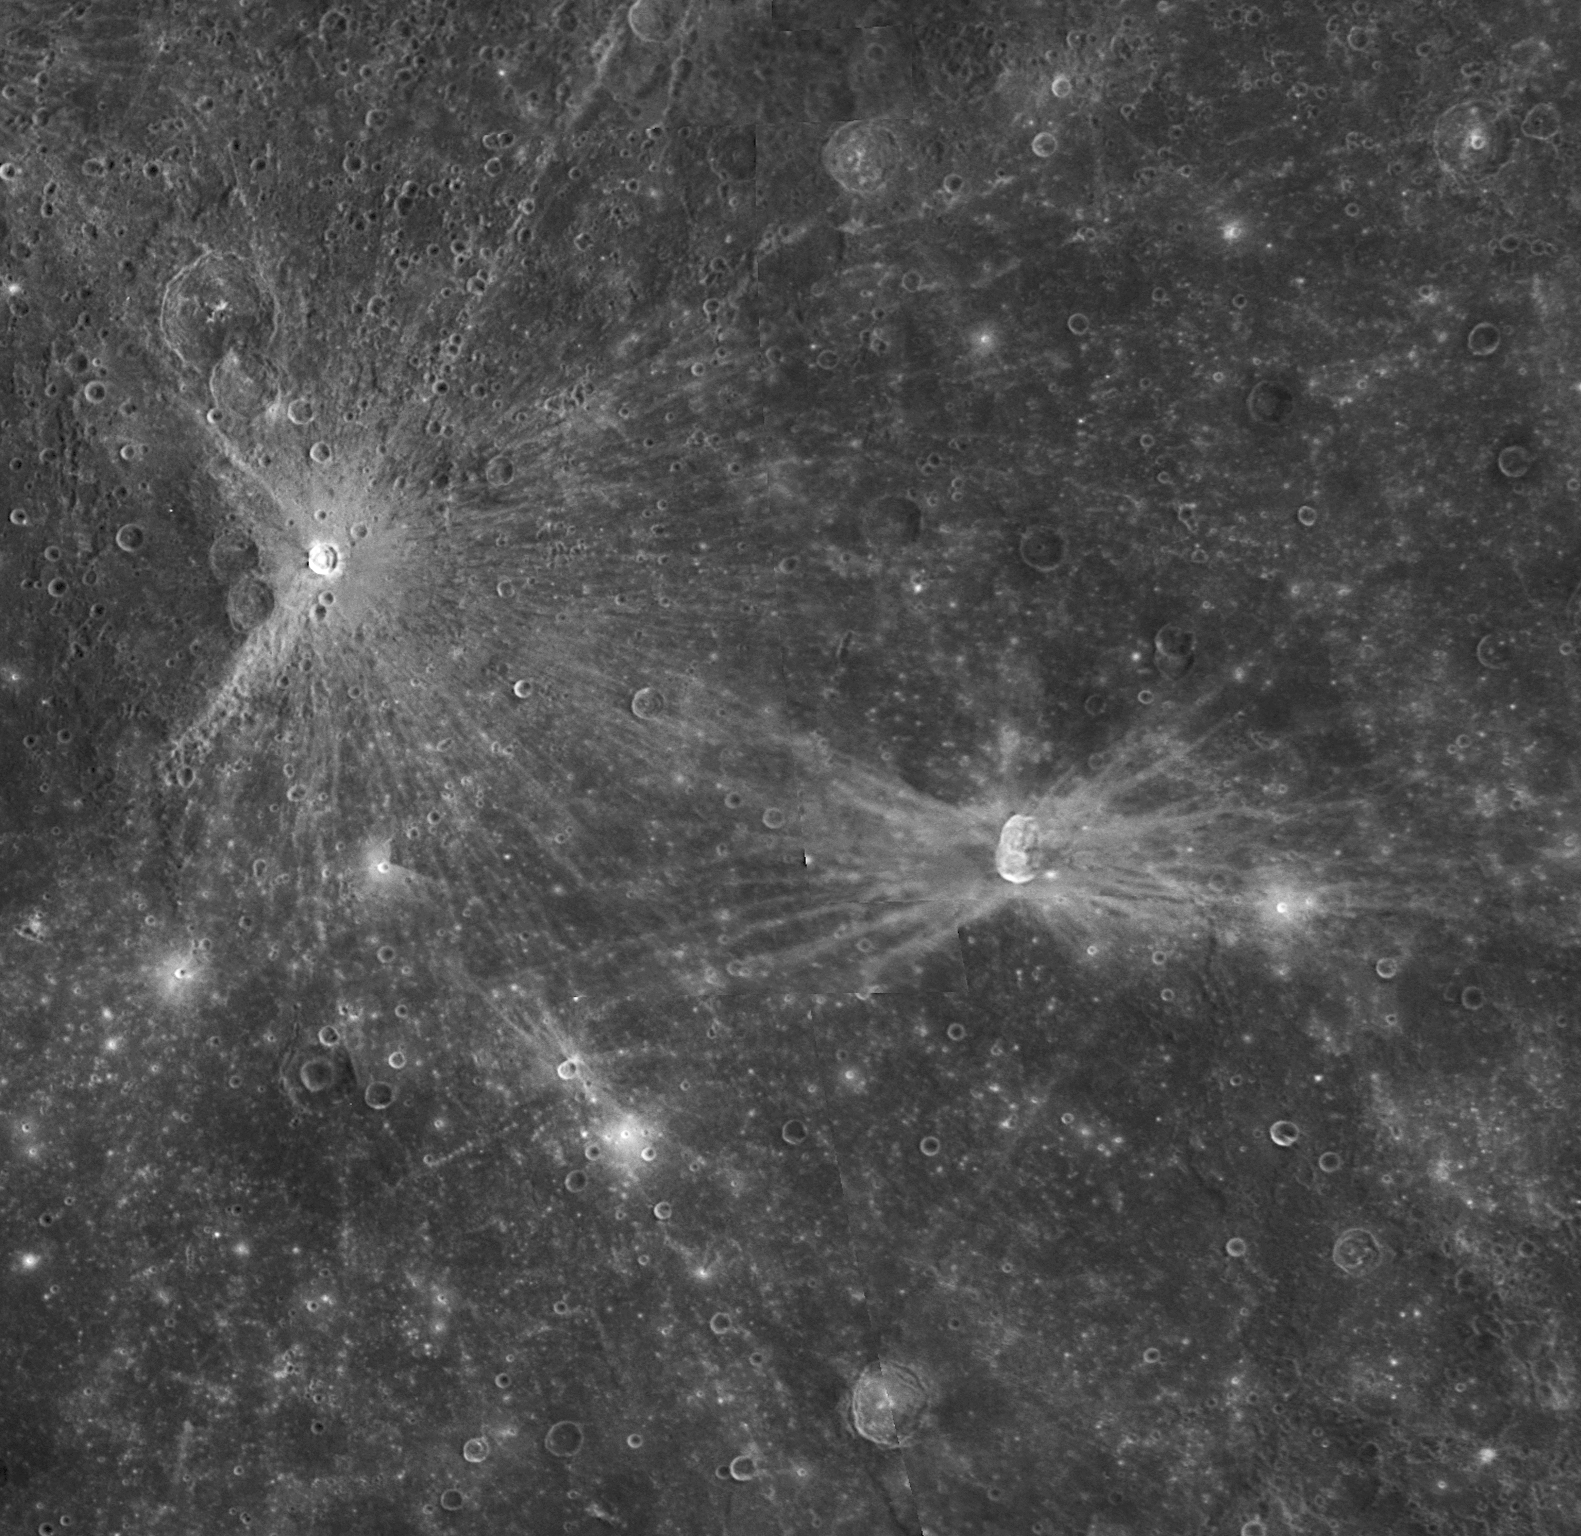

Low Angle Impacts: A Look at Qi Baishi and Hovnatanian

for larger version

This NAC image shows Qi Baishi and Hovnatanian, two craters that were newly named in November 2008 (PIA11762). Qi Baishi is named for the famous Chinese painter who died in his nineties in 1957. Hovnatanian is named for the nineteenth century Armenian painter Hakop Hovnatanian. Both craters are relatively small but exhibit bright ray systems, indicating that they are comparatively young features on Mercury’s surface, as discussed in the earlier release for Enwonwu (PIA11784.)

Qi Baishi has an asymmetric pattern of ejecta rays, which formed by an object travelling to the east or to the west and impacting Mercury’s surface at a very low incidence angle. However, Qi Baishi crater is still roughly circular, which is in contrast to the elongated shape of neighboring Hovnatanian crater. Hovnatanian crater and its “butterfly” pattern of ejecta rays were created by an impact at an even lower angle than that which formed Qi Baishi. From the “butterfly” pattern of rays, the Hovnatanian impactor was travelling either north-to-south or south-to-north prior to hitting Mercury’s surface.

Date Acquired: January 14, 2008
Instrument: Mosaic created with images taken by the Narrow Angle Camera (NAC) of the Mercury Dual Imaging System (MDIS)
Resolution: 500 meters/pixel (0.3 miles)
Scale: Qi Baishi has a diameter of 15 kilometers (9.3 miles). Hovnatanian has a diameter of 34 kilometers (21 miles).

These images are from MESSENGER, a NASA Discovery mission to conduct the first orbital study of the innermost planet, Mercury. For information regarding the use of images, see the MESSENGER image use policy.

Credit: NASA/Johns Hopkins University Applied Physics Laboratory/Carnegie Institution of Washington